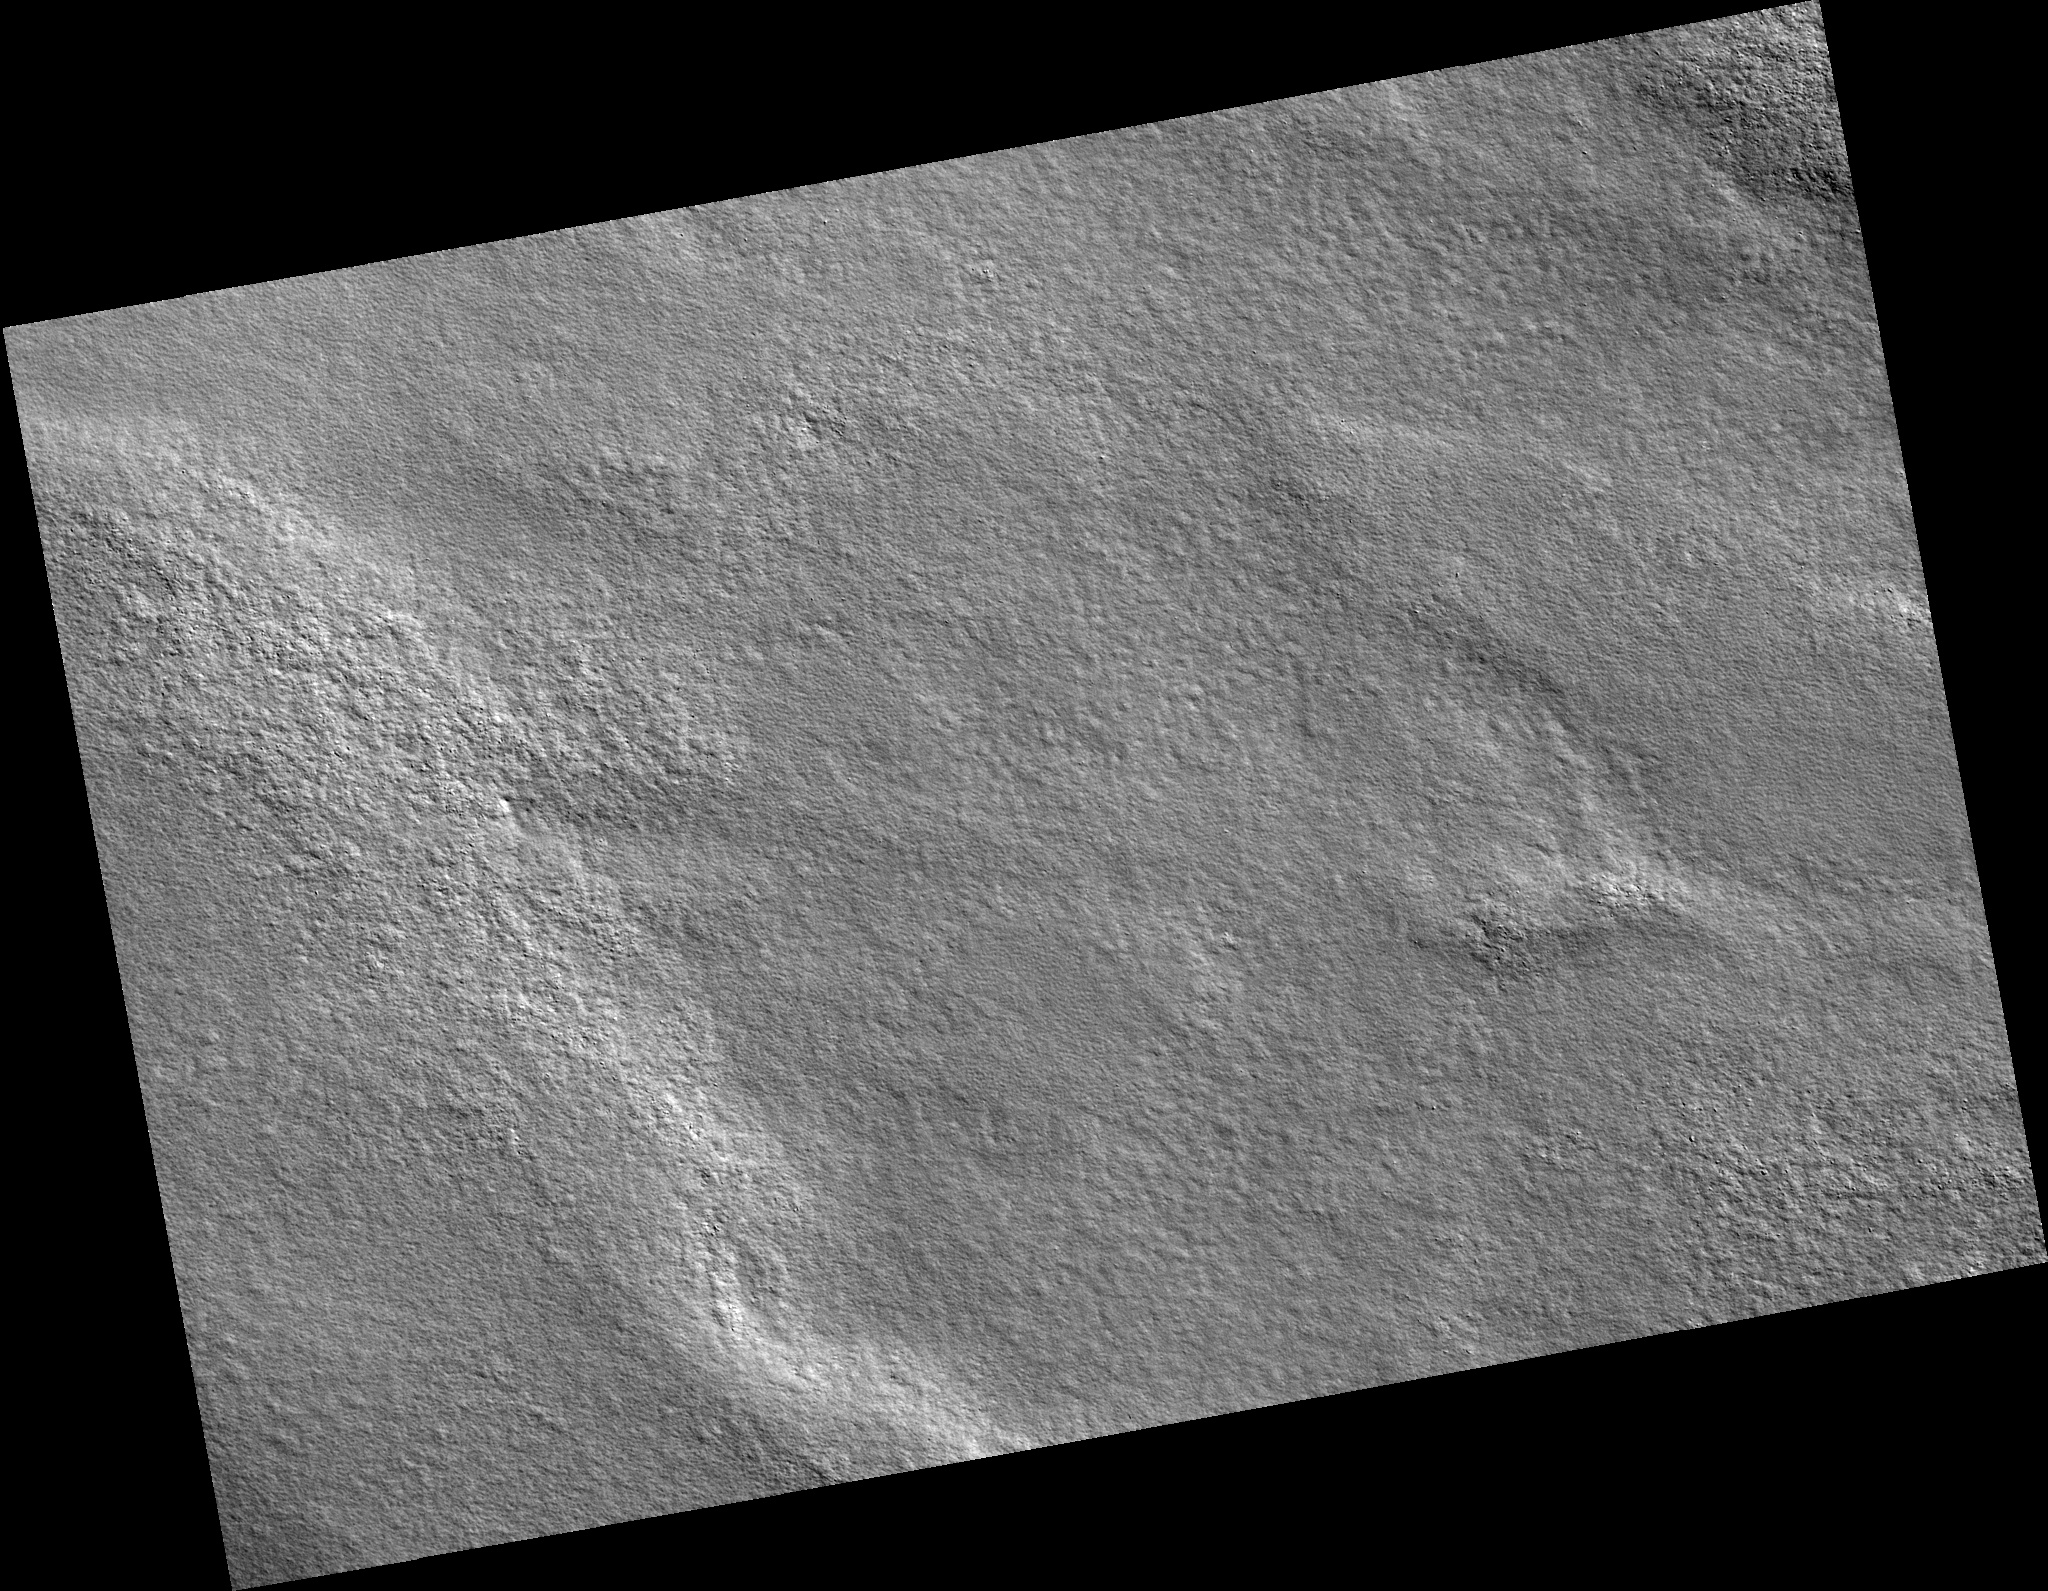

Northern Plains

Image PSP_001496_2485 was taken by the High Resolution Imaging Science Experiment (HiRISE) camera onboard the Mars Reconnaissance Orbiter spacecraft on November 21, 2006. The complete image is centered at 68.3 degrees latitude, 265.2 degrees East longitude. The range to the target site was 315.3 km (197.1 miles). At this distance the image scale is 31.5 cm/pixel (with 1 x 1 binning) so objects ~95 cm across are resolved. The image shown here has been map-projected to 25 cm/pixel. The image was taken at a local Mars time of 2:58 PM and the scene is illuminated from the west with a solar incidence angle of 59 degrees, thus the sun was about 31 degrees above the horizon. At a solar longitude of 138.5 degrees, the season on Mars is Northern Summer.

NASA’s Jet Propulsion Laboratory, a division of the California Institute of Technology in Pasadena, manages the Mars Reconnaissance Orbiter for NASA’s Science Mission Directorate, Washington. Lockheed Martin Space Systems, Denver, is the prime contractor for the project and built the spacecraft. The High Resolution Imaging Science Experiment is operated by the University of Arizona, Tucson, and the instrument was built by Ball Aerospace and Technology Corp., Boulder, Colo.

Credit: NASA/JPL/Univ. of Arizona